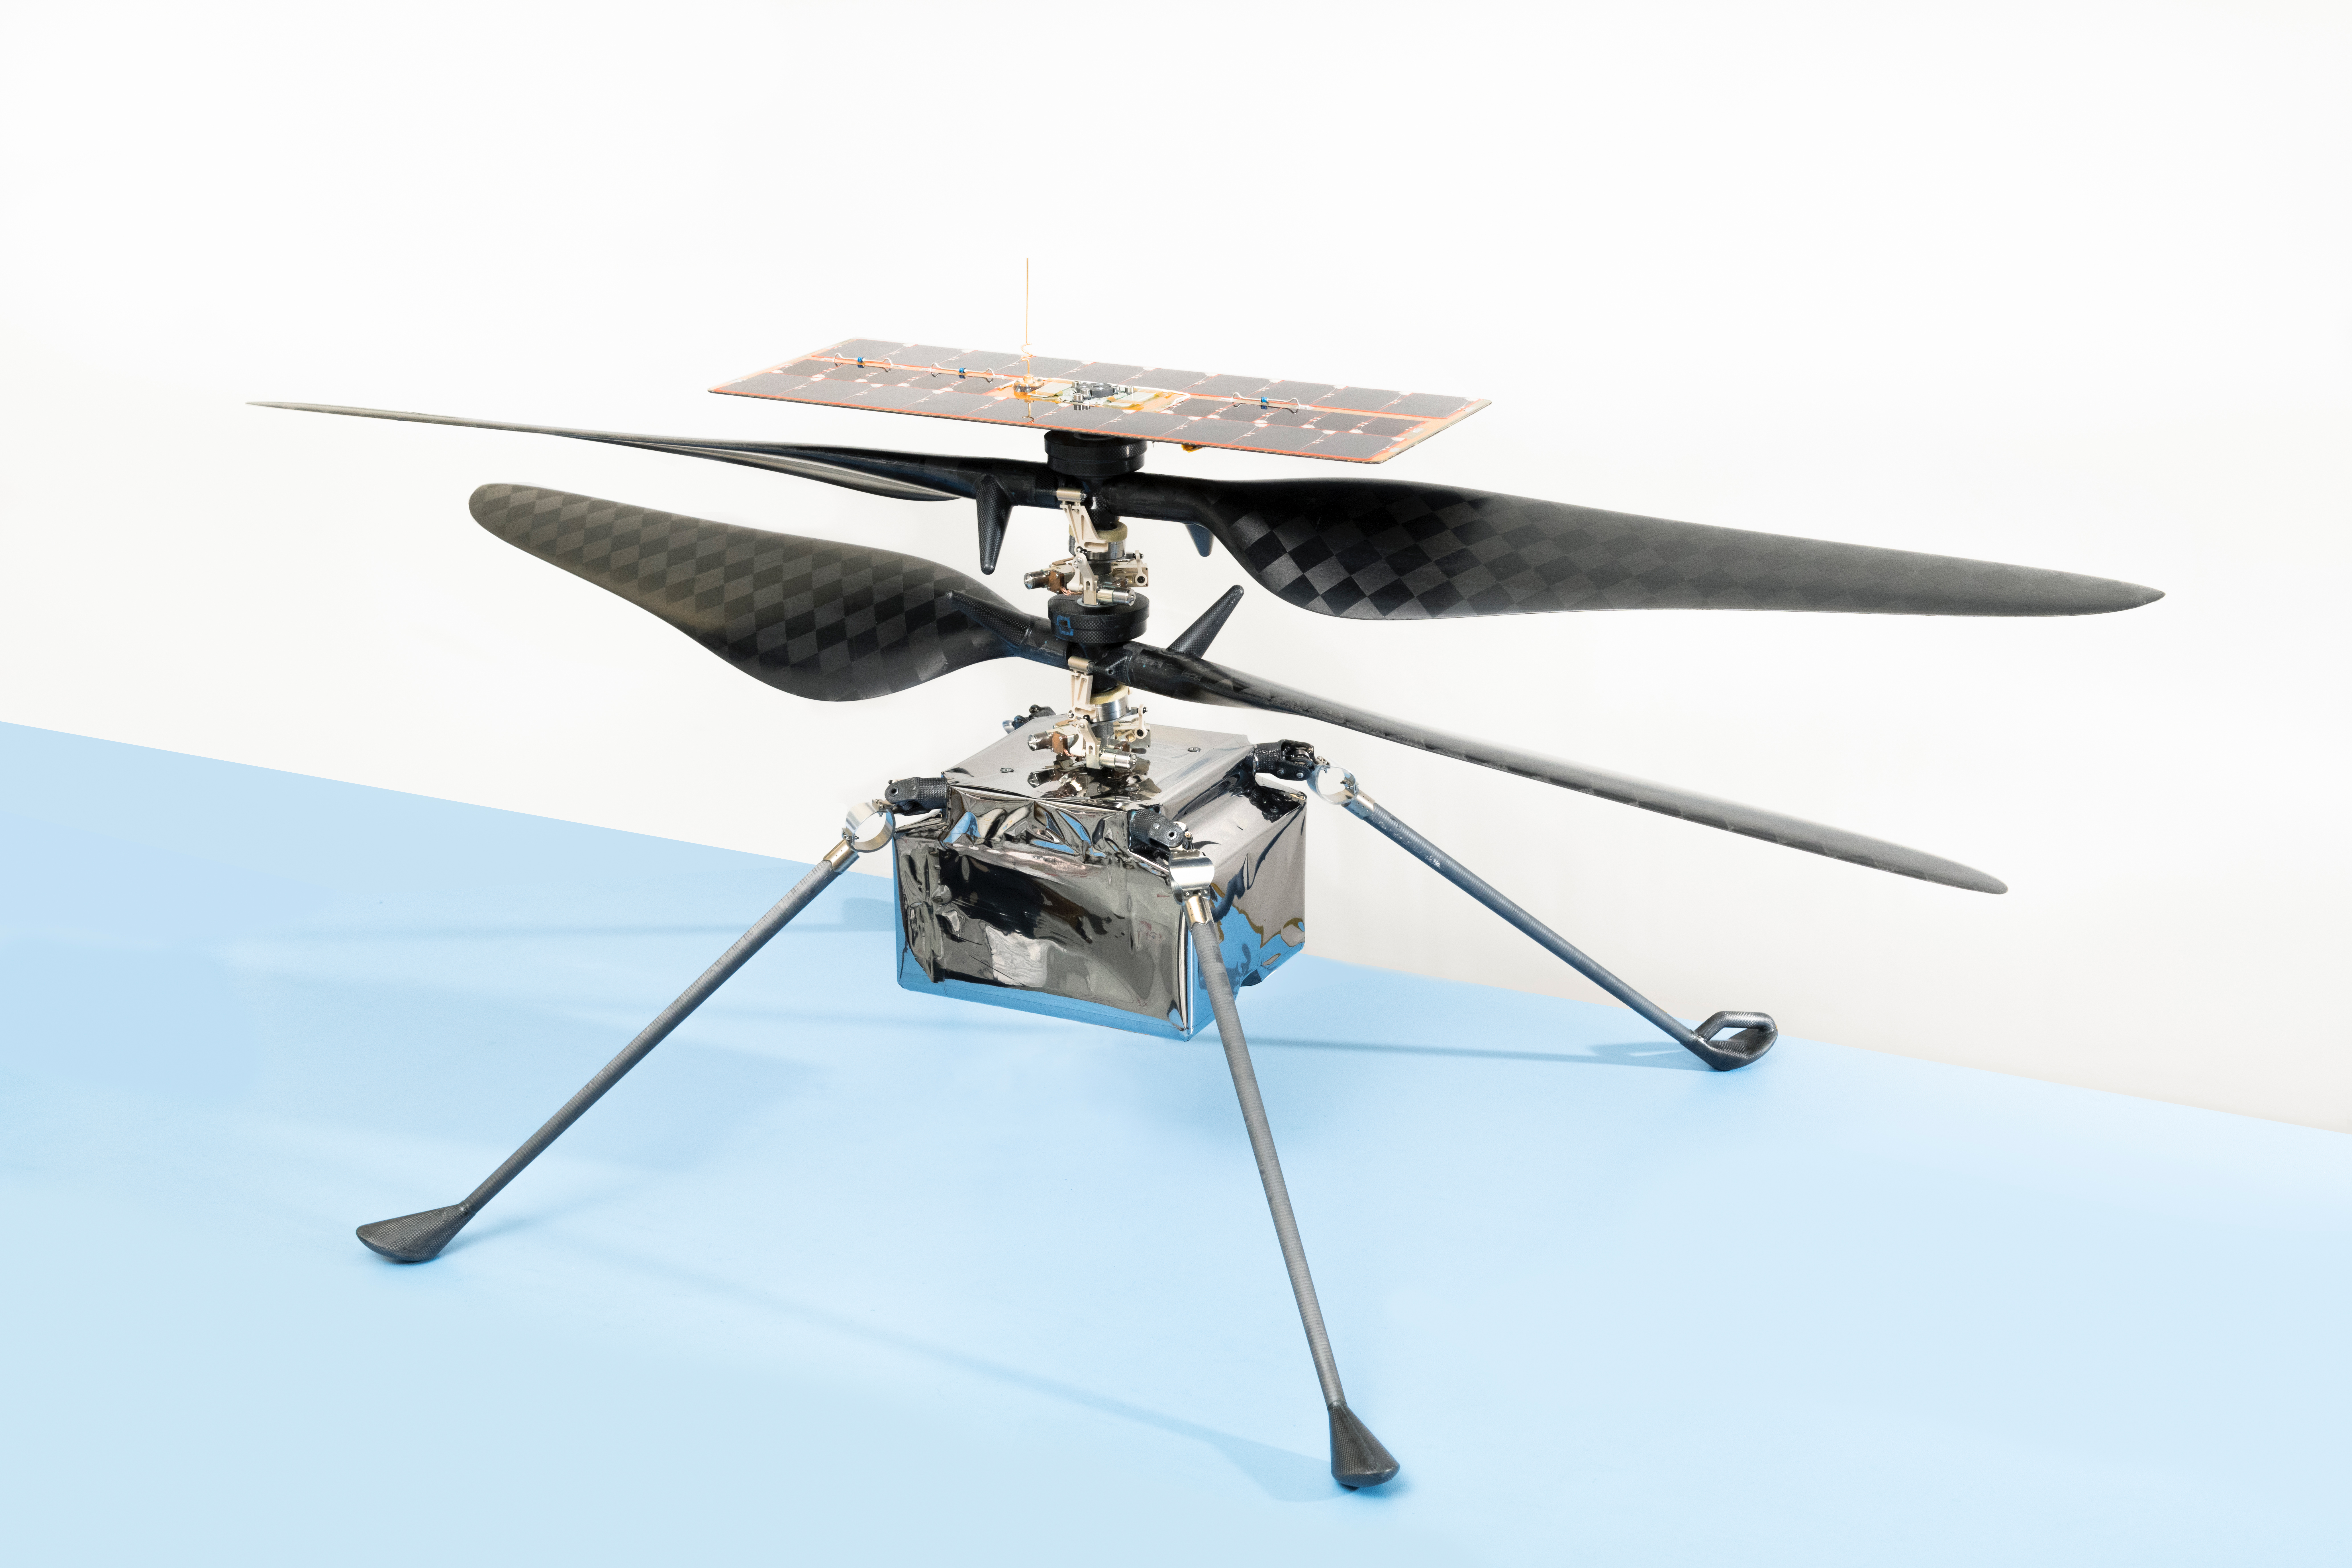

NASA’s Ingenuity Mars Helicopter

The flight model of NASA’s Ingenuity Mars Helicopter.

Credit: NASA/JPL-Caltech